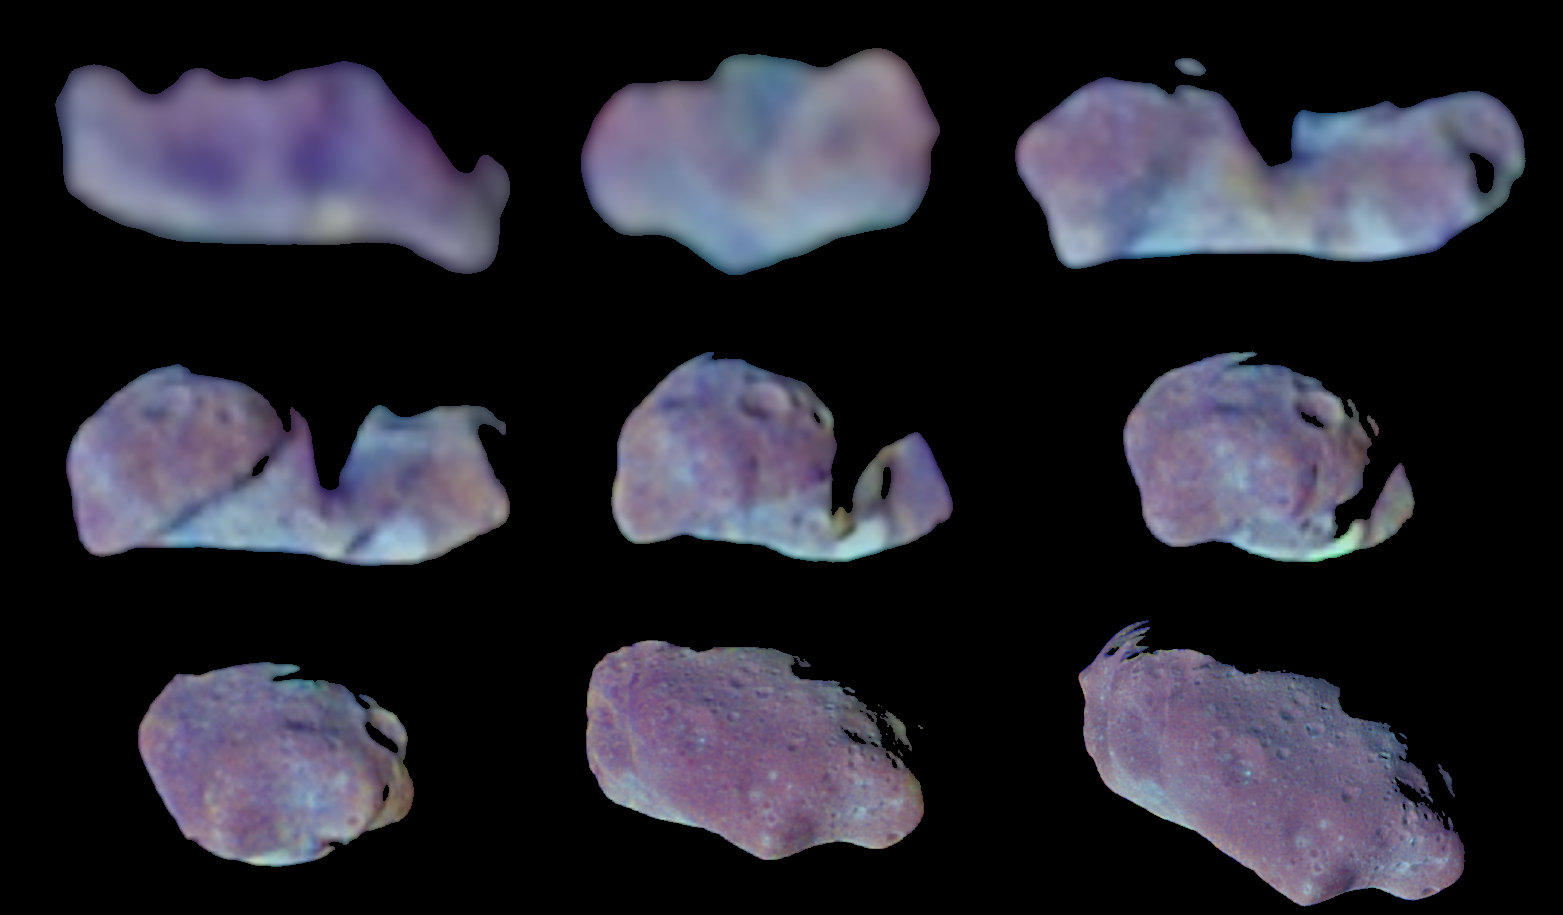

Nine Galileo Views in Exaggerated Color of Main-Belt Asteroid Ida

This set of color images of asteroid 243 Ida was taken by the imaging system on the Galileo spacecraft as it approached and raced past the asteroid on August 28, 1993. These images were taken through the 4100-angstrom (violet), 7560-angstrom (infrared) and 9680- angstrom (infrared) filters and have been processed to show Ida in exaggerated color to bring out subtle color contrasts caused by small variations in composition and surface microtexture of the asteroid’s soil. In natural color Ida appears gray with slight overtones of red or brown. Stark shadows portray Ida’s irregular shape, which changes its silhouetted outline when seen from different angles. More subtle shadings reveal surface topography (such as craters) and differences in the physical state and composition of the soil (“regolith”). Note in particular the color differences associated with the rims and floors of certain impact craters, which may have excavated to layers of slightly differing composition or may have ingested material from impactors of different compositions. Analysis of the images show that Ida is 58 kilometers long and 23 kilometers wide (36 x 14 miles). Ida is the first asteroid discovered to have a natural satellite, Dactyl (not shown here). Ida and Dactyl are heavily cratered by impacts with smaller asteroids and comets, including some of the same populations of small objects that bombard Earth. These data, combined with reflectance spectra from Galileo’s near-infrared mapping spectrometer, may allow scientists to determine whether Ida is a relatively unaltered primitive object made of material condensed from the primordial Solar Nebula at the origin of the Solar System or whether it has been altered by strong heating–evidence interpreted so far suggests that Ida is a piece of a larger object that has been severely heated. Whereas heating and melting of large planets is well understood, the cause of heating of small asteroids is more enigmatic–it may have involved exotic processes that occurred only for a short time after the birth of the Sun and its planets.

Credit: NASA/JPL/USGS